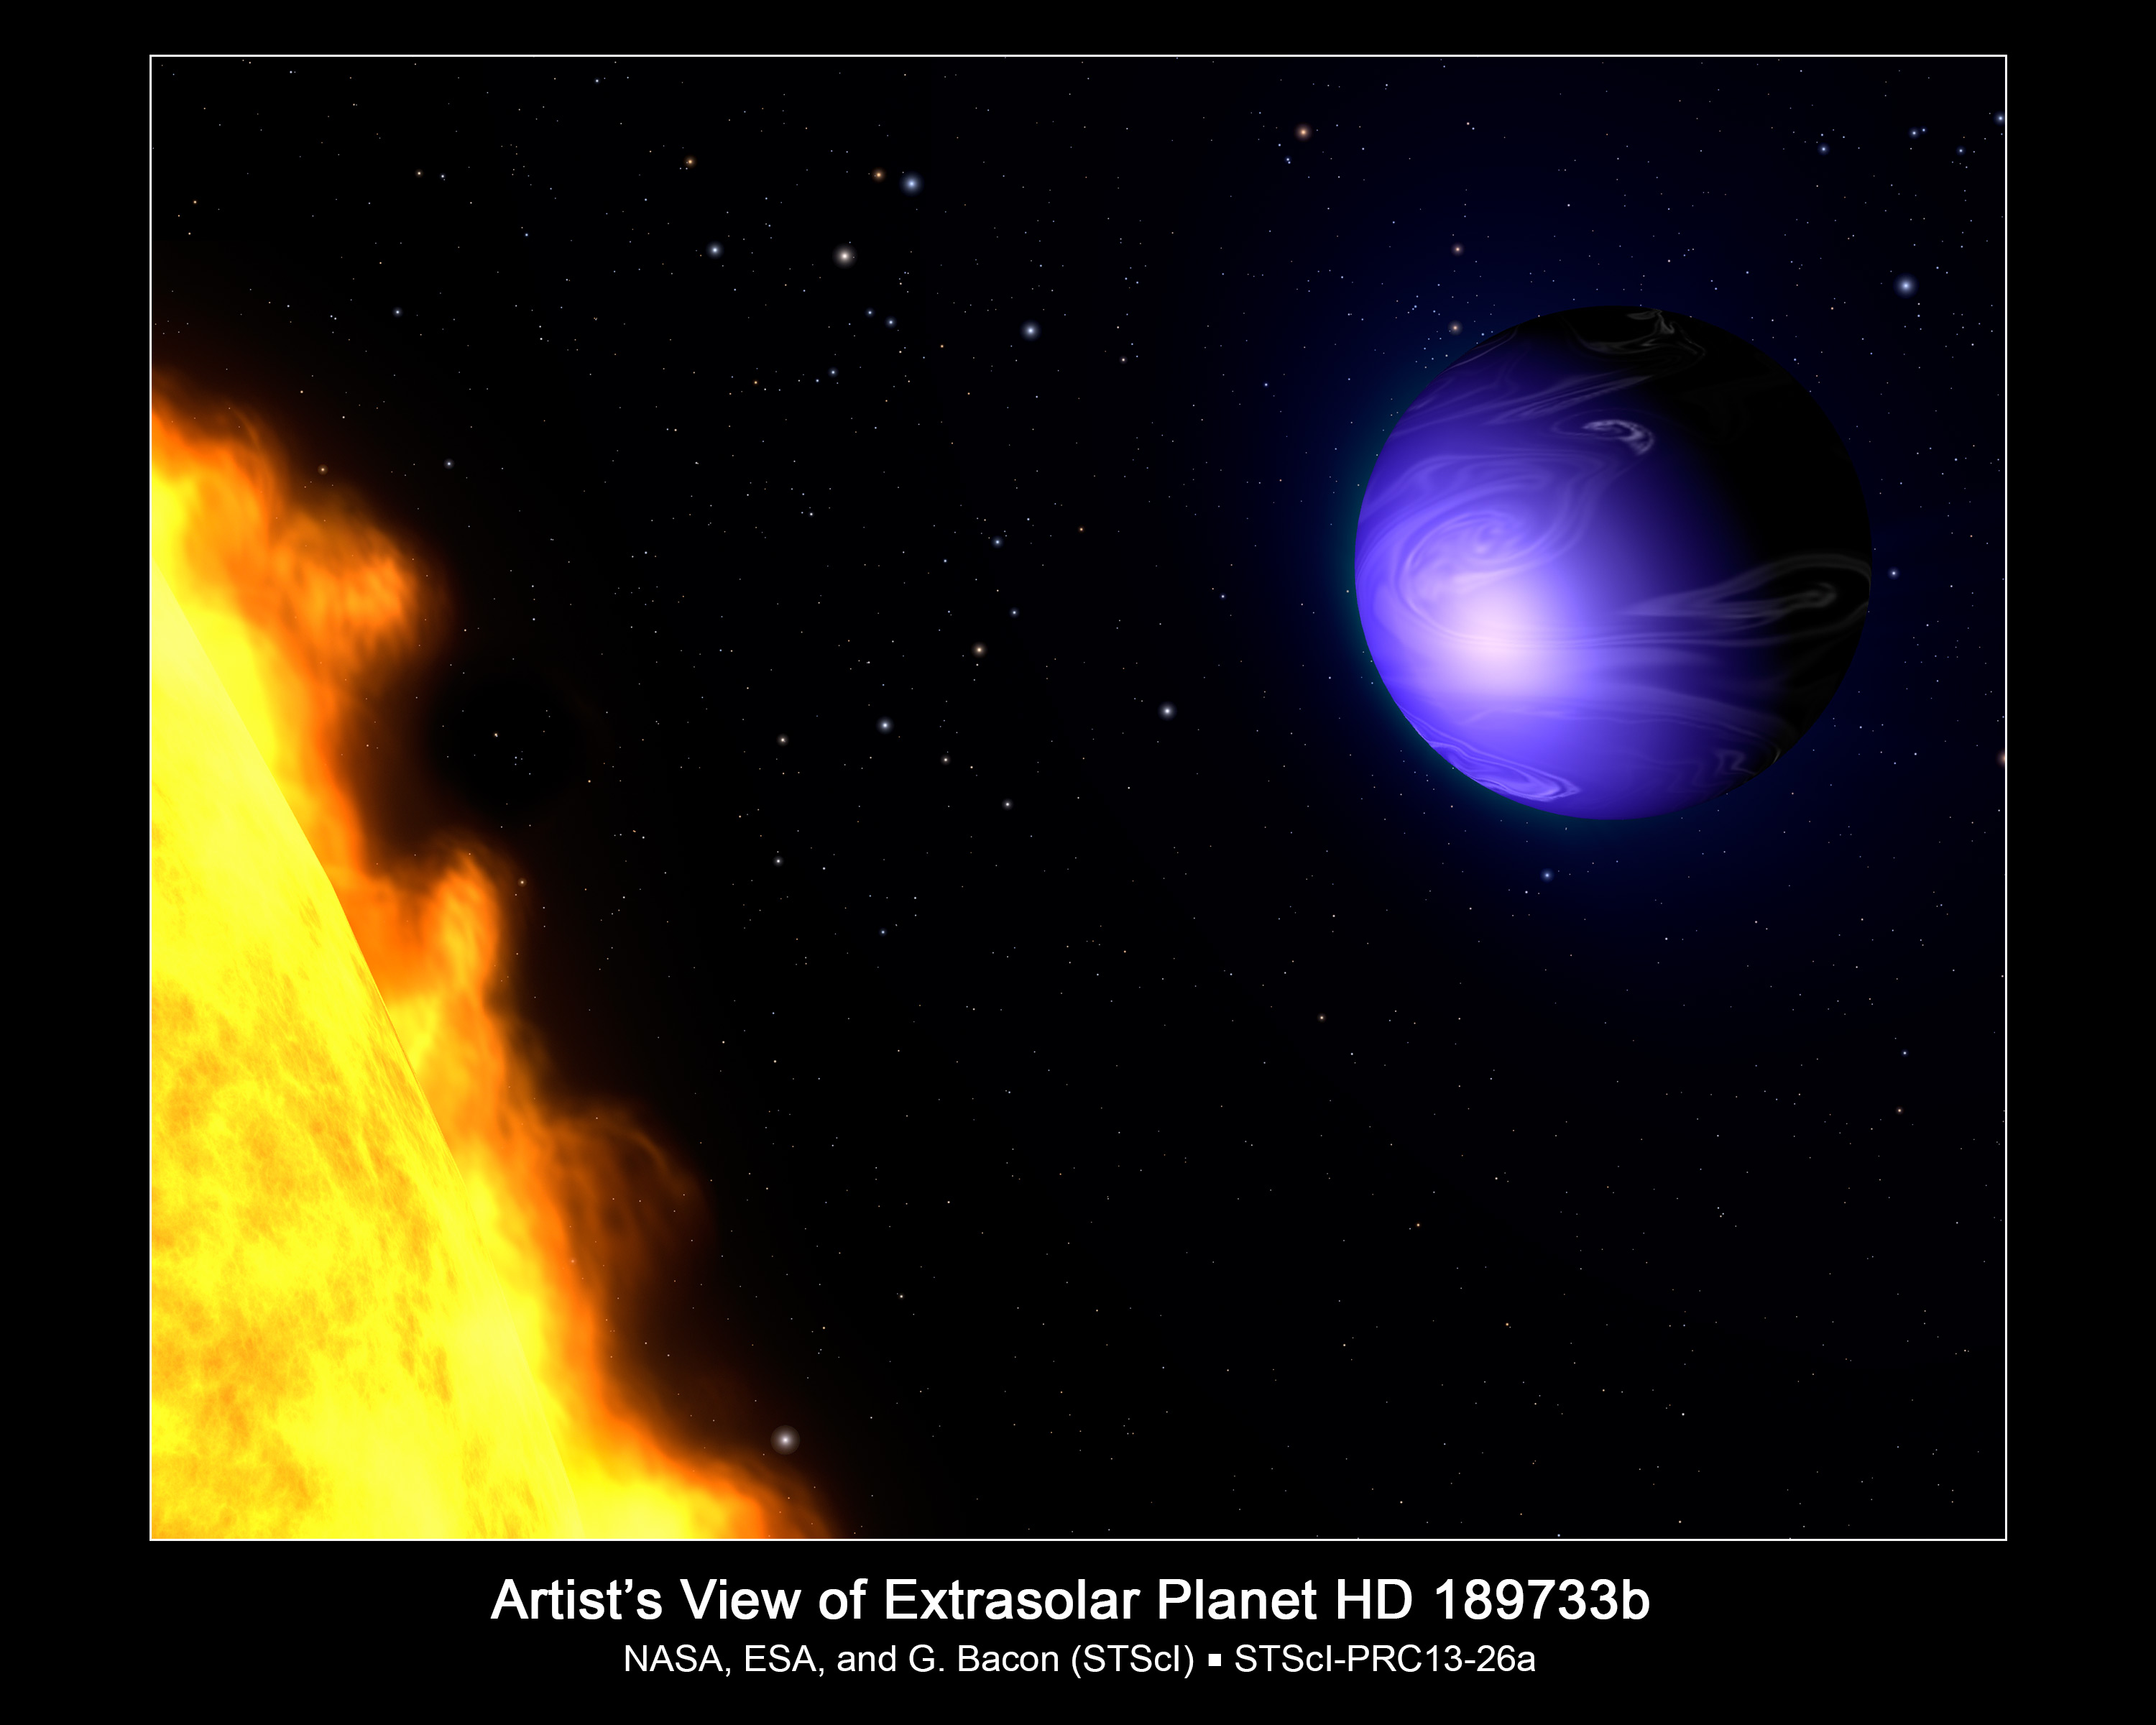

Artist’s View of Extrasolar Planet HD 189733b

This illustration shows a hot-Jupiter-class planet orbiting its yellow-orange star, HD 189733. NASA's Hubble Space Telescope measured the actual visible-light color of the planet, which is deep blue. This color is not due to the presence of oceans, but is caused by the effects of a 2,000-degree-Fahrenheit atmosphere where silicate particles melt to make "raindrops" of glass that scatter blue light more than red light.

The planet HD 189733b was discovered in 2005 and is only 2.9 million miles from its parent star. The planet is so close to its star that it is gravitationally "tidally locked" so that one side always faces the star and the other side is always dark. In 2007 NASA's Spitzer Space Telescope made a thermal map that identified the presence of an early afternoon hotspot on the planet, as shown here. High-altitude clouds, laced with silicates, may blow from the day side to the night side at 4,500 miles per hour.

Because the planet is only 63 light-years from Earth, a visitor would see many of the same stars we see in our nighttime sky, though the constellation patterns would be different. Our Sun and the nearest star to our Sun, Alpha Centauri, appear as two faint stars near image center.

Credit: Illustration: NASA, ESA, and G. Bacon (STScI); Science: NASA, ESA, F. Pont (University of Exeter), T. Evans (University of Oxford), D. Sing (University of Exeter), S. Aigrain and J. Barstow (University of Oxford), J.-M. Desert (Caltech), N. Gibson (European Southern Observatory), K. Heng (University of Bern), H. Knutson (Caltech), and A. Lecavelier des Etangs (Institut d'Astrophysique de Paris)